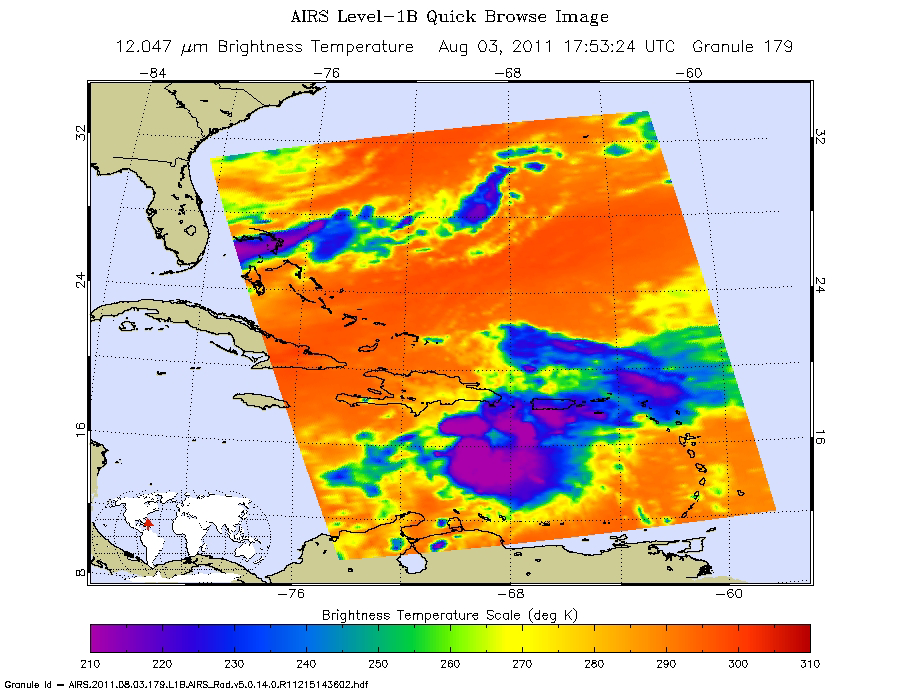

NASA Image Captures Emily’s Trek Toward Hispaniola

Tropical Storm Emily continues its march toward Hispaniola, which it is expected to reach later on Aug. 3. NASA’s Atmospheric Infrared Sounder (AIRS) instrument on NASA’s Aqua spacecraft captured this infrared image of Emily at 1:53 p.m. EDT (17:53 UTC) on Aug. 3, with the storm located about 125 miles (201 kilometers) south of Santo Domingo, Dominican Republic. Emily is moving west at 14 miles per hour (12 knots). Its maximum winds are currently at approximately 50 miles per hour (45 knots). The storm is expected to weaken as it passes over Hispaniola. After crossing the island, the storm is expected to resume a slow strengthening trend on its passage through the Bahamas and off the U.S. east coast.

Emily is expected to bring torrential rains to Hispaniola-6 to 12 inches (15 to 30 centimeters), with up to 20 inches (51 centimeters) possible in places. Life-threatening flash floods and mudslides are possible in mountainous terrain. A storm surge of 1 to 2 feet (0.3 to 0.6 meters) above normal tidal levels will occur in the tropical storm warning area, with large and dangerous waves near the coast.

The AIRS data create an accurate 3-D map of atmospheric temperature, water vapor and clouds, data that are useful to forecasters. The image shows the temperature of Emily’s cloud tops or the surface of Earth in cloud-free regions. The coldest cloud-top temperatures appear in purple, indicating towering cold clouds and heavy precipitation. The infrared signal of AIRS does not penetrate through clouds. Where there are no clouds, AIRS reads the infrared signal from the surface of the ocean waters, revealing warmer temperatures in orange and red.

About AIRS
The Atmospheric Infrared Sounder, AIRS, in conjunction with the Advanced Microwave Sounding Unit, AMSU, senses emitted infrared and microwave radiation from Earth to provide a three-dimensional look at Earth’s weather and climate. Working in tandem, the two instruments make simultaneous observations all the way down to Earth’s surface, even in the presence of heavy clouds. With more than 2,000 channels sensing different regions of the atmosphere, the system creates a global, three-dimensional map of atmospheric temperature and humidity, cloud amounts and heights, greenhouse gas concentrations, and many other atmospheric phenomena. Launched into Earth orbit in 2002, the AIRS and AMSU instruments fly onboard NASA’s Aqua spacecraft and are managed by NASA’s Jet Propulsion Laboratory in Pasadena, Calif., under contract to NASA. JPL is a division of the California Institute of Technology in Pasadena.

Credit: NASA/JPL